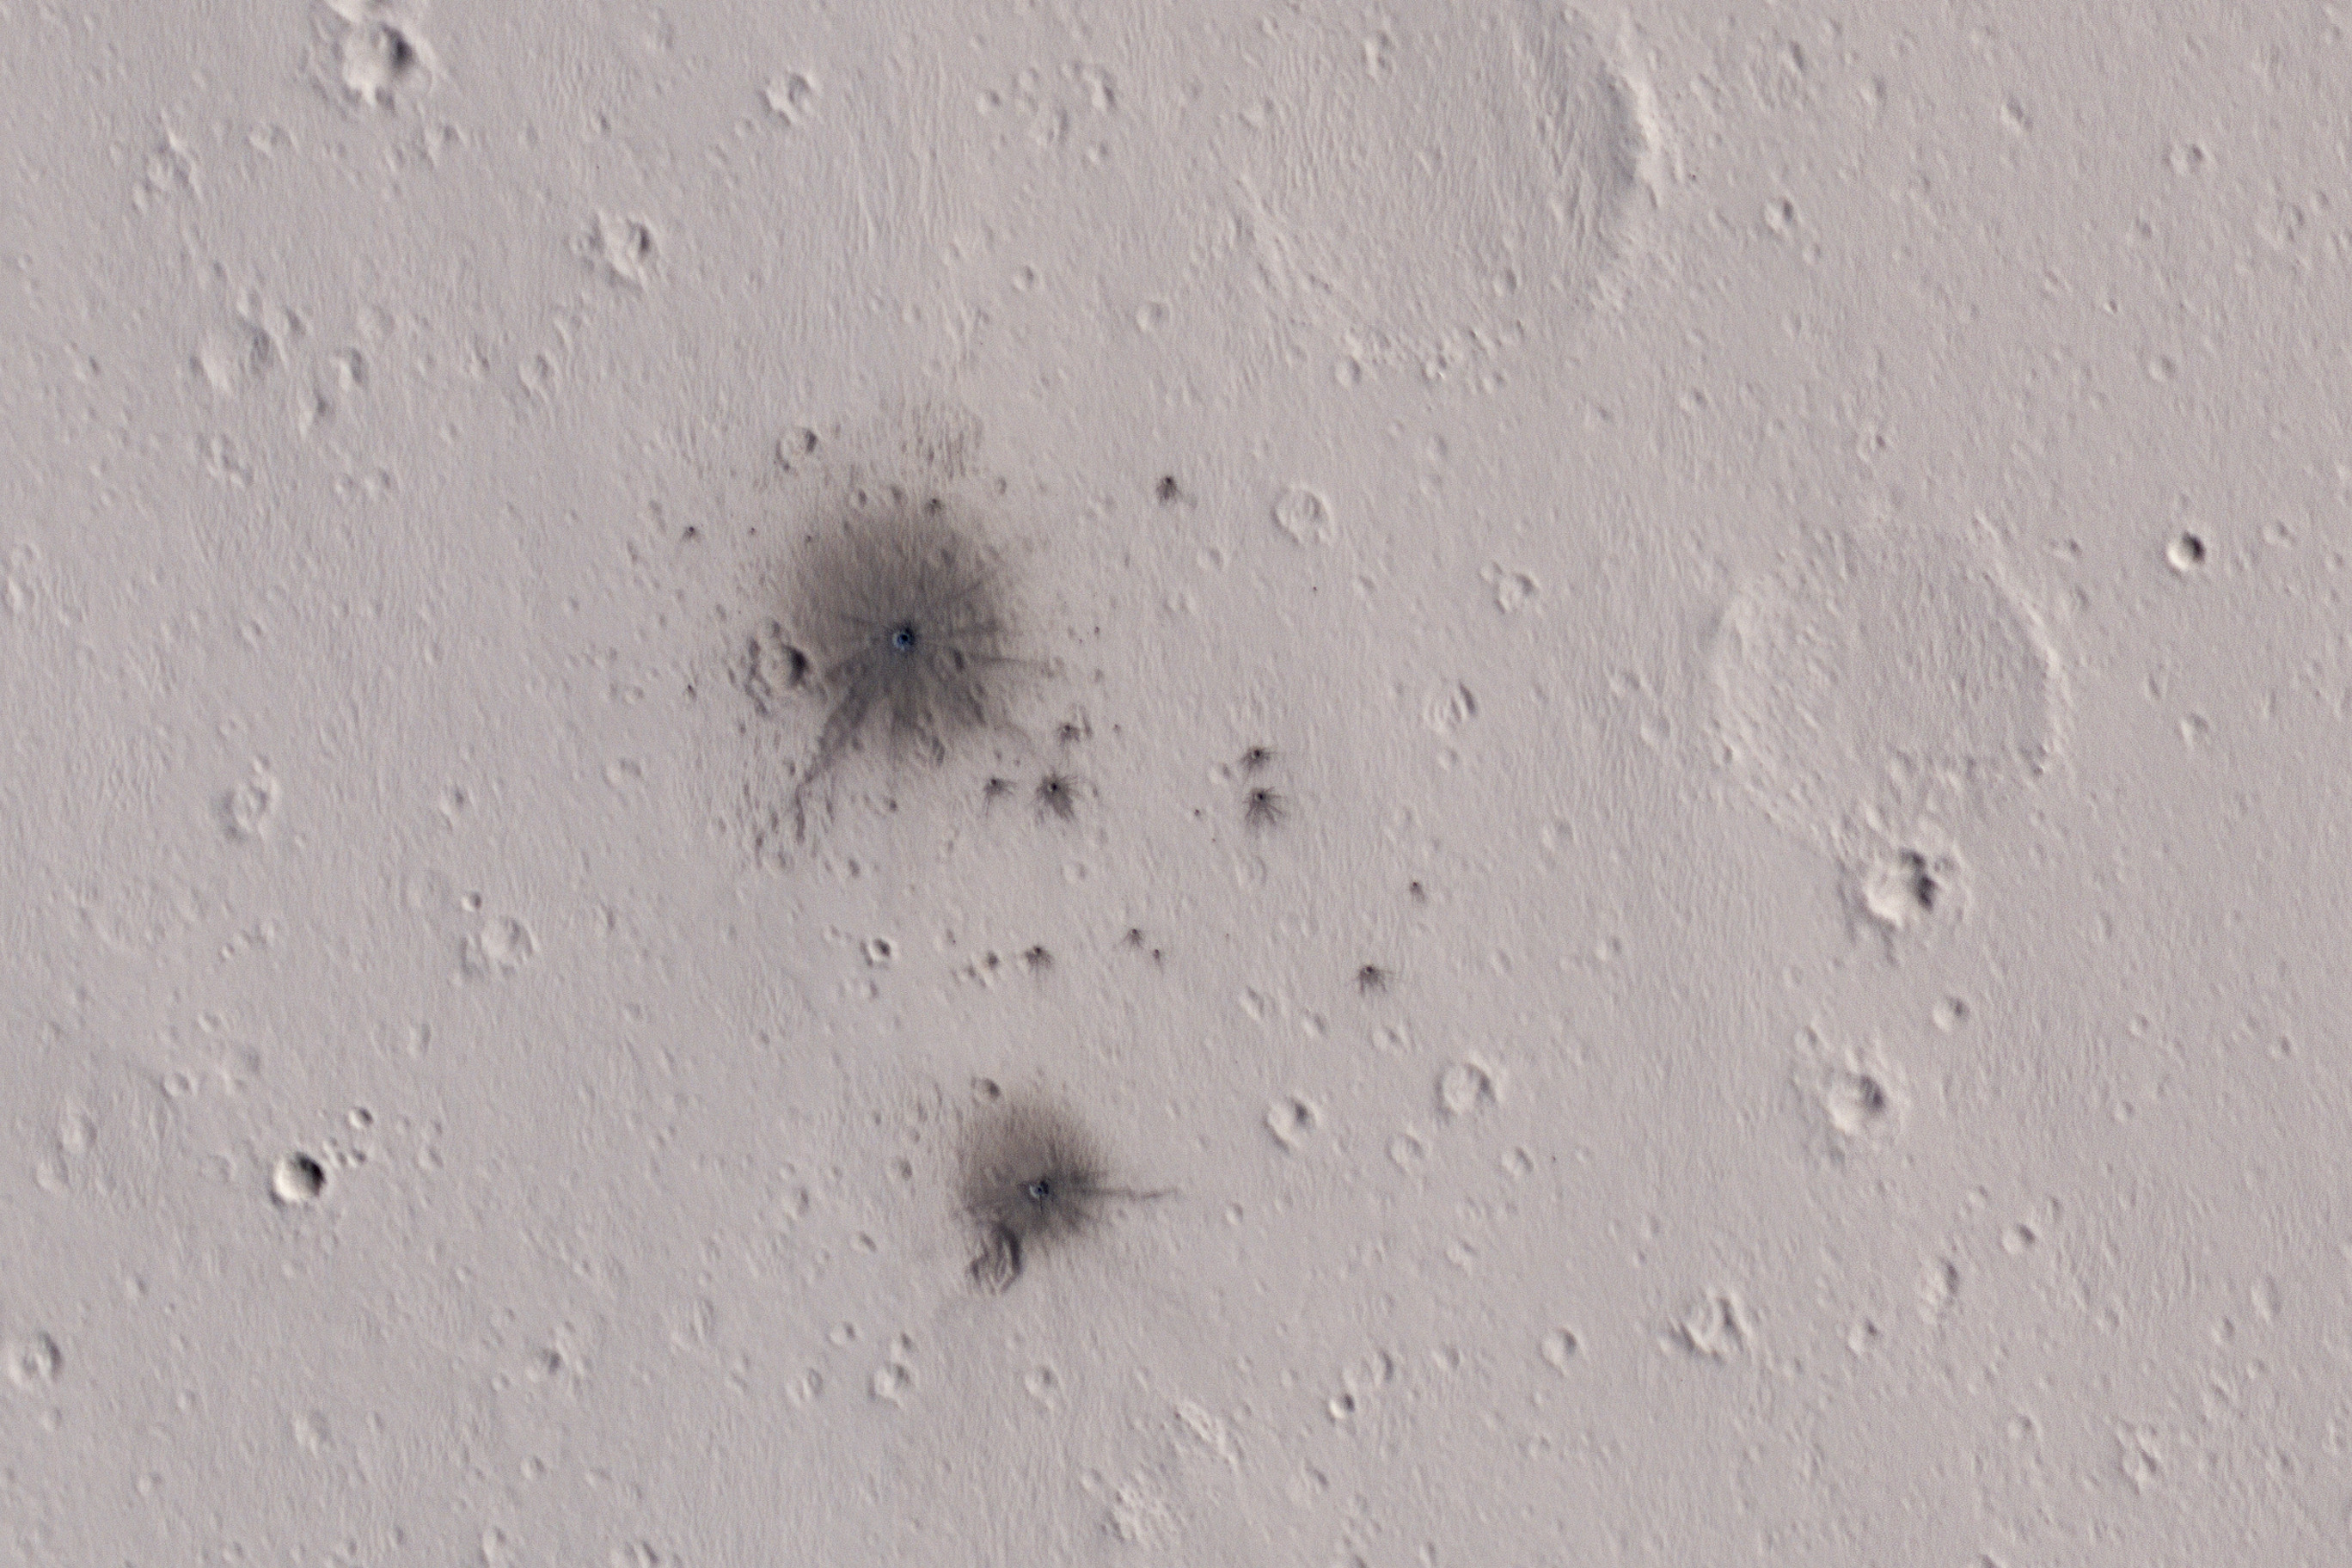

A Recent Cluster of Impacts

The dark spots in this enhanced-color infrared image are the recent impact craters that occurred in the Tharsis region between 2008 and 2014. These impact craters were first discovered by the Mars Context Camera (or CTX, also onboard the Mars Reconnaissance Orbiter) as a cluster of dark spots. The meteoroid that formed these craters must have broken up upon atmospheric entry and fragmented into two larger masses along with several smaller fragments, spawning at least twenty or so smaller impact craters.

The dark halos around the resulting impact craters are a combination of the light-toned dust being cleared from the impact event and the deposition of the underlying dark toned materials as crater ejecta. The distribution and the pattern of the rayed ejecta suggests that the meteoroid most-likely struck from the south (which is up in the cutout).

HiRISE frequently monitors new impact craters similar to this one; however, this is the first image of this particular impact taken by HiRISE, thanks to a request by the CTX team. Subsequent images will likely follow to monitor if there are any changes to the site from wind-blown activity or dust-deposition over time.

The University of Arizona, Tucson, operates HiRISE, which was built by Ball Aerospace & Technologies Corp., Boulder, Colo. NASA’s Jet Propulsion Laboratory, a division of Caltech in Pasadena, California, manages the Mars Reconnaissance Orbiter Project for NASA’s Science Mission Directorate, Washington.

Credit: NASA/JPL-Caltech/Univ. of Arizona